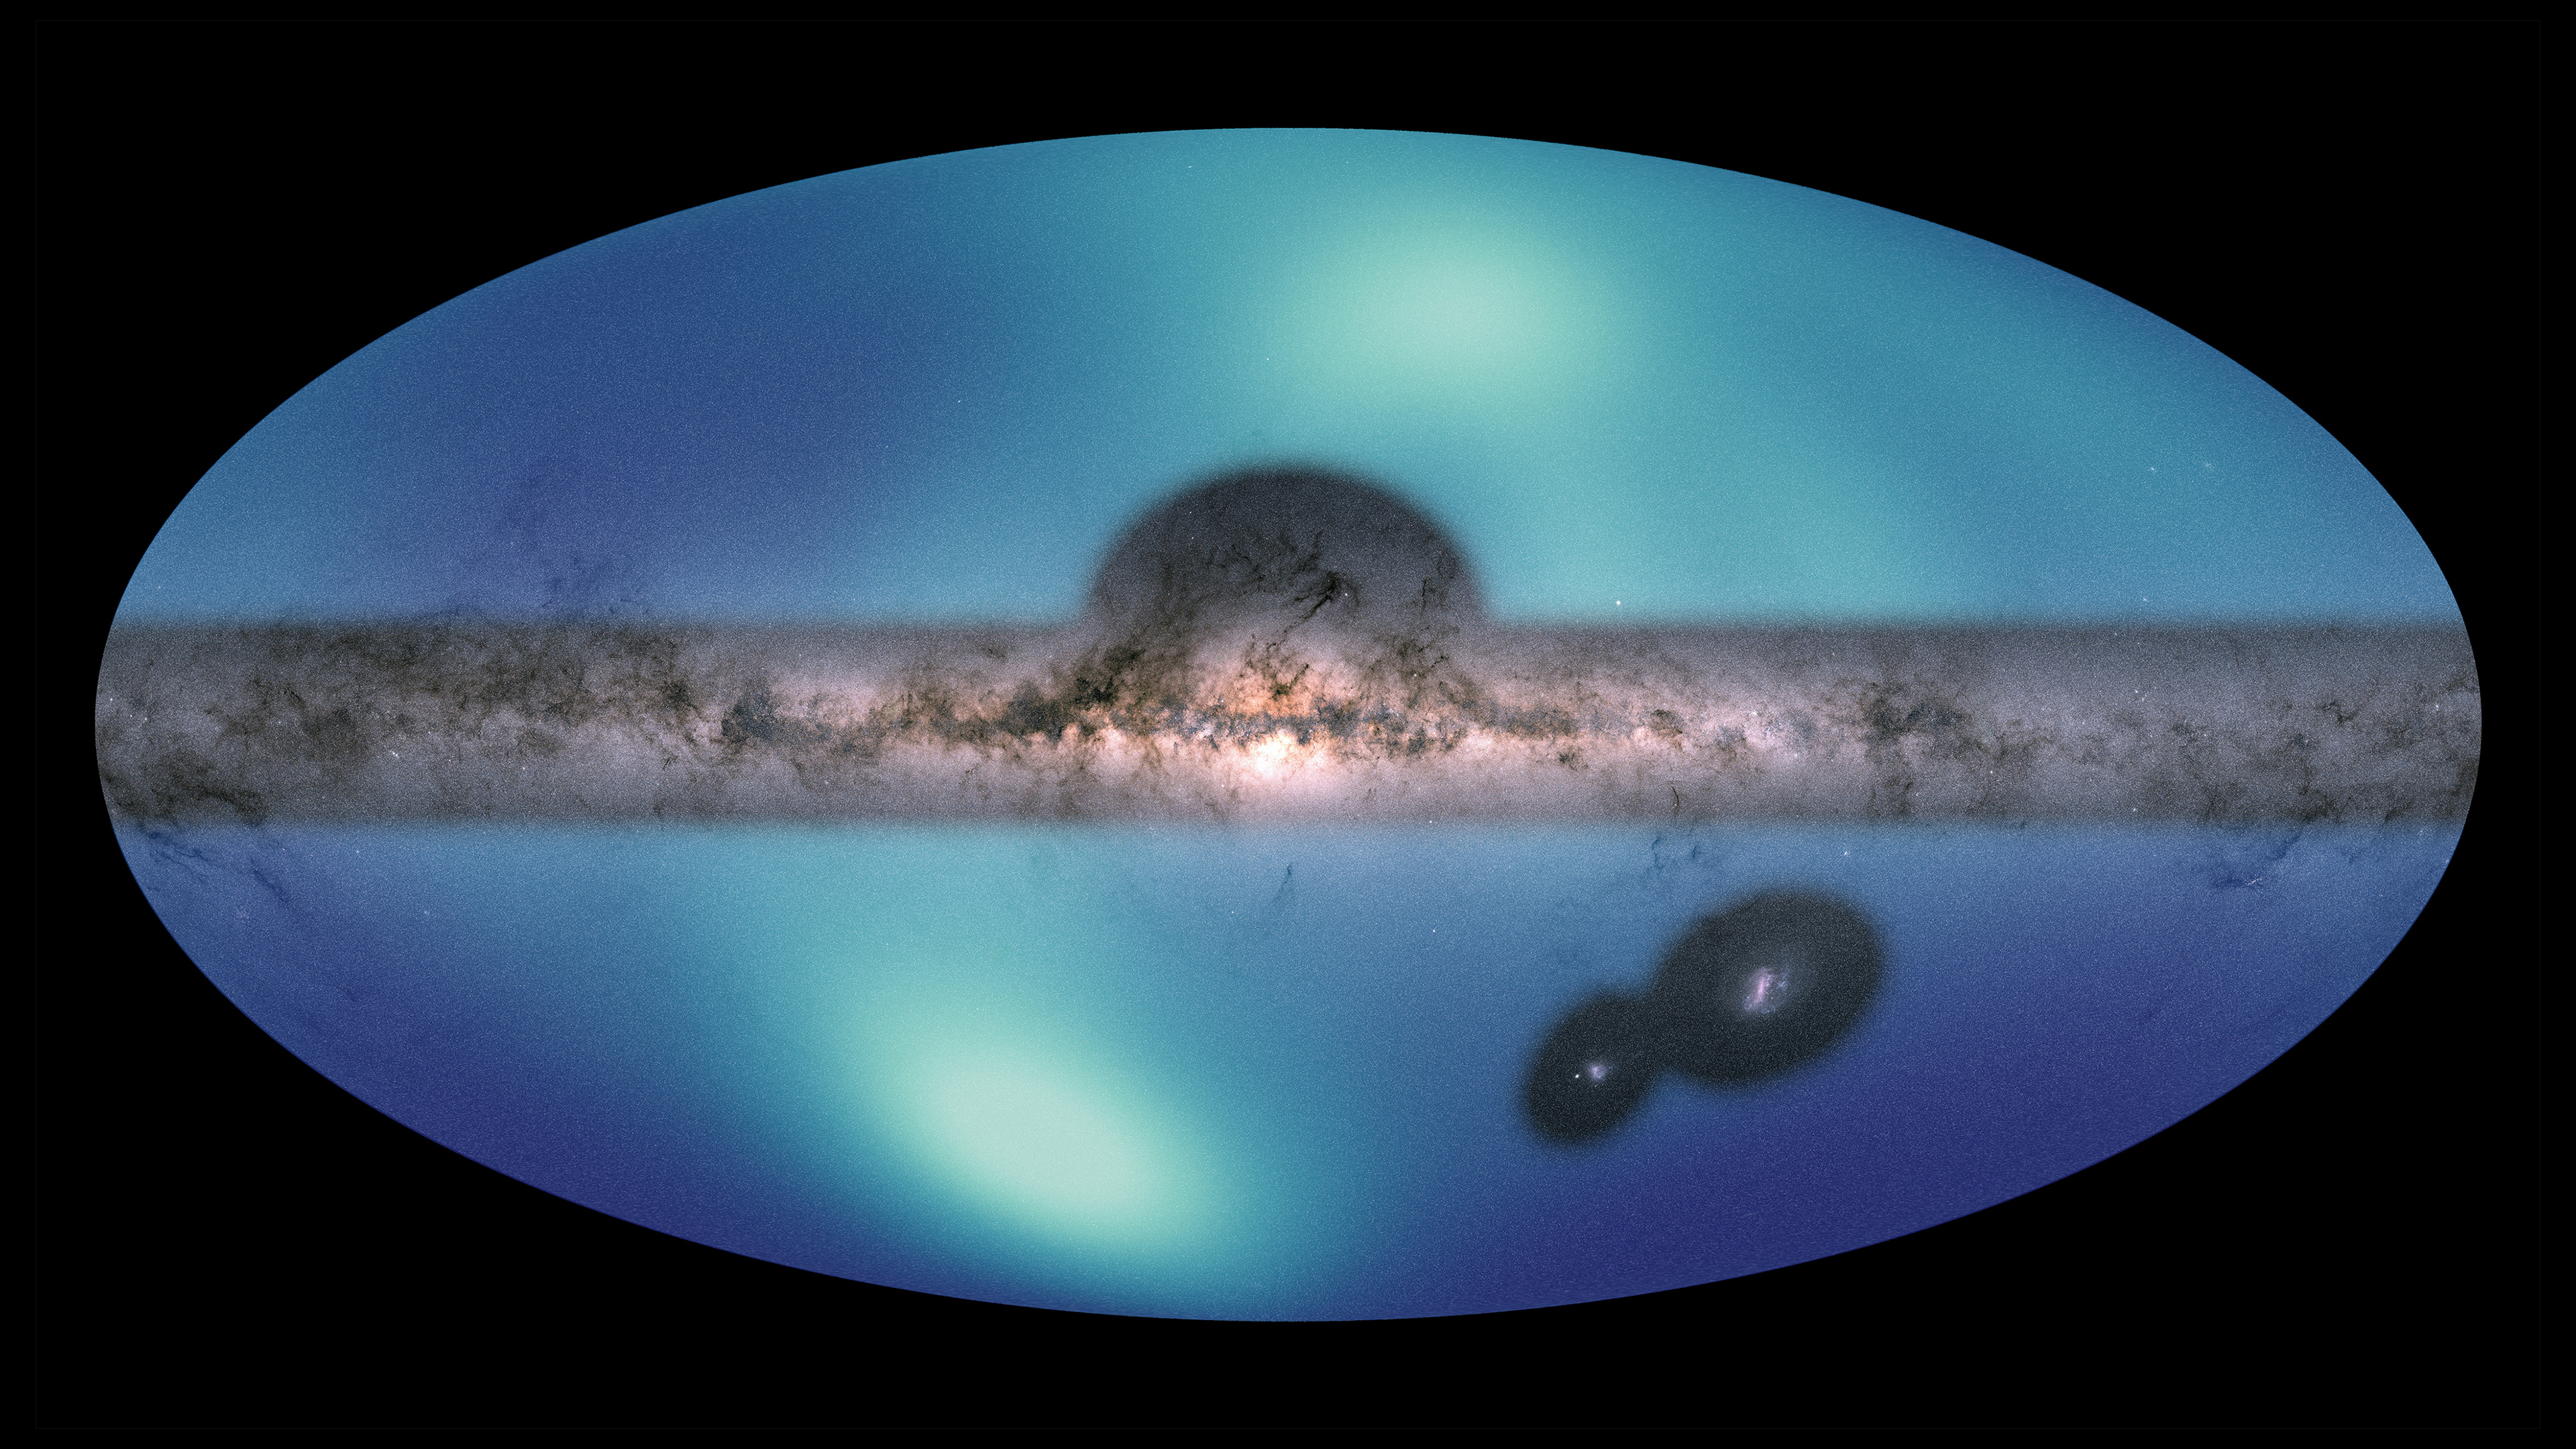

Star Map of the Milky Way’s Outer Halo

Figure 1, Partial annotation

Figure 2, Full annotation

Images of the Milky Way and the Large Magellanic Cloud (LMC) are overlaid on a map of the surrounding area, our galaxy’s galactic halo. Dark blue represents a low concentration of stars; lighter blues indicate increasing stellar density. The map spans from about 200,000 light-years to 325,000 light-years from the galactic center and provides the first clear view of the major features in this region.

The LMC is orbiting the Milky Way and will eventually merge with it. The high concentration in the lower half is a wake created by the LMC as it sails through the galactic halo.

In the upper half of the image, astronomers observed an apparent excess of stars compared to the southern hemisphere. This is evidence that the Large Magellanic Cloud has pulled the Milky Way disk significantly off-center. The galactic halo can be thought of as a bubble surrounding the disk. The number of stars per area is highest near the center of the bubble, and drops off moving away from the center. If the Milky Way were in the center of the halo, astronomers would see an approximately equal number of stars in both hemispheres. But because the Milky Way has been pulled away from the center, when astronomers look into the northern hemisphere, they see more of the central, highly populated area. Comparing these two views, there is an apparent excess of stars in the northern hemisphere.

The image of the Milky Way used here is from the ESA (European Space Agency) Gaia mission

Credit: NASA/ESA/JPL-Caltech/Conroy et. al. 2021